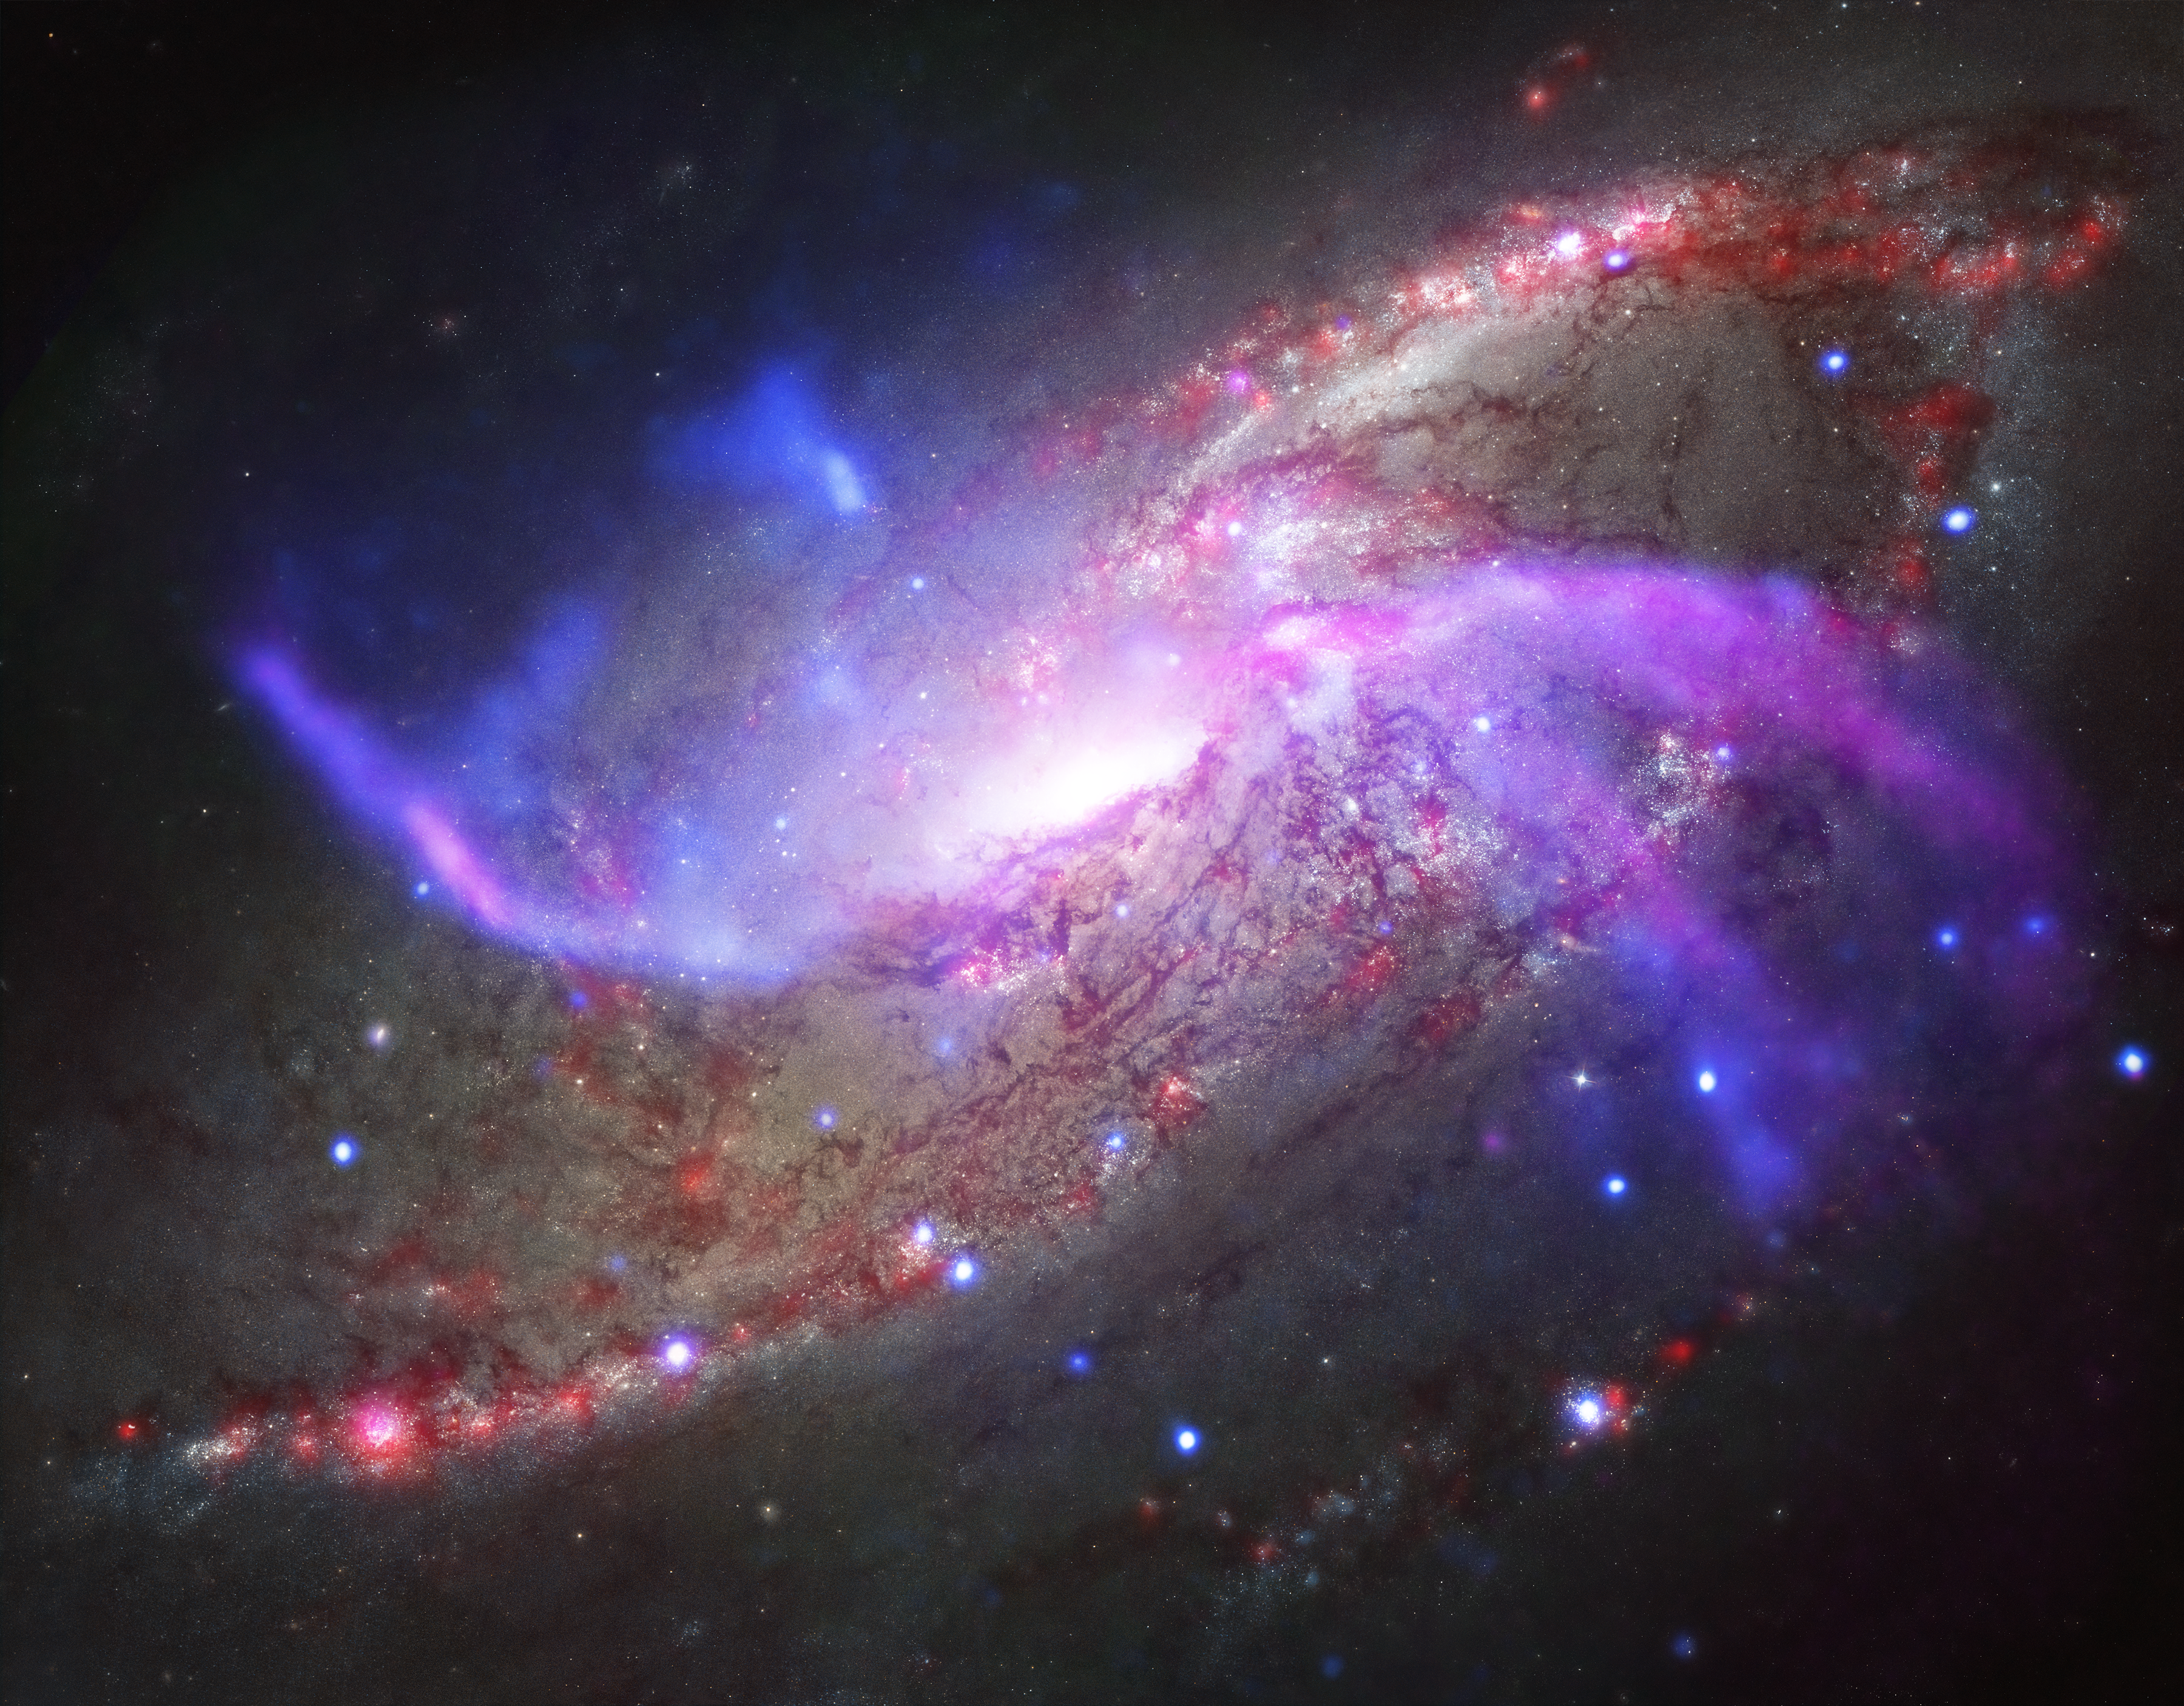

Galactic Pyrotechnics on Display

A galaxy about 23 million light-years away is the site of impressive, ongoing, fireworks. Rather than paper, powder, and fire, this galactic light show involves a giant black hole, shock waves, and vast reservoirs of gas.

This galactic fireworks display is taking place in NGC 4258 (also known as M106), a spiral galaxy like the Milky Way. This galaxy is famous, however, for something that our galaxy doesn't have -- two extra spiral arms that glow in X-ray, optical, and radio light. These features, or anomalous arms, are not aligned with the plane of the galaxy, but instead intersect with it.

The anomalous arms are seen in this new composite image of NGC 4258, where X-rays from NASA's Chandra X-ray Observatory are blue, radio data from the NSF's Karl Jansky Very Large Array are purple, optical data from NASA's Hubble Space Telescope are yellow and blue, and infrared data from NASA's Spitzer Space Telescope are red.

A new study of these anomalous arms made with Spitzer shows that shock waves, similar to sonic booms from supersonic planes, are heating large amounts of gas -- equivalent to about 10 million suns. What is generating these shock waves? Radio data shows that the supermassive black hole at the center of NGC 4258 is producing powerful jets of high-energy particles. Researchers think that these jets strike the disk of the galaxy and generate shock waves. These shock waves, in turn, heat some of the gas -- composed mainly of hydrogen molecules -- to thousands of degrees. As shown in our additional, composite image, part of the evidence for this heating process comes from the similarity in location between the hydrogen and X-ray emission, both thought to be caused by shocks, and the radio jets.

The Chandra X-ray image reveals huge bubbles of hot gas above and below the plane of the galaxy. These bubbles indicate that much of the gas that was originally in the disk of the galaxy has been heated to millions of degrees and ejected into the outer regions by the jets from the black hole.

The ejection of gas from the disk by the jets has important implications for the fate of this galaxy. Researchers estimate that all of the remaining gas will be ejected within the next 300 million years -- very soon on cosmic time scales -- unless it is somehow replenished. Because most of the gas in the disk has already been ejected, less gas is available for new stars to form. Indeed, the researchers used Spitzer data to estimate that stars are forming in the central regions of NGC 4258, at a rate which is about ten times less than in the Milky Way galaxy.

The European Space Agency's Herschel Space Observatory, for which NASA plays an important role, was used to confirm the estimate from Spitzer data of the low star-formation rate in the central regions of NGC 4258. Herschel was also used to make an independent estimate of how much gas remains in the center of the galaxy. After allowing for the large boost in infrared emission caused by the shocks, the researchers found that the gas mass is ten times smaller than had been previously estimated.

Because NGC 4258 is relatively close to Earth, astronomers can study how this black hole is affecting its galaxy in great detail. The supermassive black hole at the center of NGC 4258 is about ten times larger than the one in the Milky Way, and is also consuming material at a faster rate, potentially increasing its impact on the evolution of its host galaxy.

NASA's Jet Propulsion Laboratory, Pasadena, Calif., manages the Spitzer Space Telescope mission for NASA's Science Mission Directorate, Washington. Science operations are conducted at the Spitzer Science Center at the California Institute of Technology in Pasadena. Spacecraft operations are based at Lockheed Martin Space Systems Company, Littleton, Colorado. Data are archived at the Infrared Science Archive housed at the Infrared Processing and Analysis Center at Caltech. Caltech manages JPL for NASA.

Credit: NASA/CXC/JPL-Caltech/STScI/NSF/NRAO/VLA